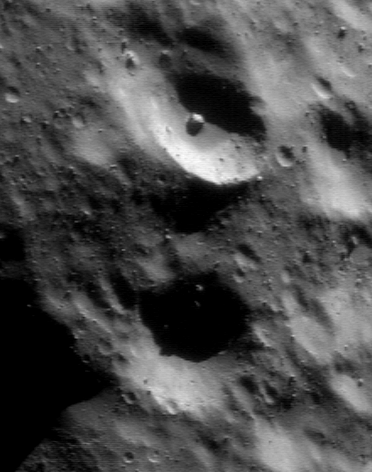

Degraded Craters

NEAR Shoemaker captured this picture of two similarly sized craters in different states of preservation on January 1, 2001, from an orbital altitude of 35 kilometers (22 miles). The large “fresh” crater near the top of the frame exhibits a bowl shape with a relatively well-defined, sharp rim. The “degraded” one below it is puckered by smaller craters and probably partly buried by regolith, so the crisp detail visible in the top crater has been lost. The whole scene is about 0.9 kilometers (0.6 miles) across.

Built and managed by The Johns Hopkins University Applied Physics Laboratory, Laurel, Maryland, NEAR was the first spacecraft launched in NASA’s Discovery Program of low-cost, small-scale planetary missions. See the NEAR web page at http://near.jhuapl.edu/ for more details.

Credit: NASA/JPL/JHUAPL